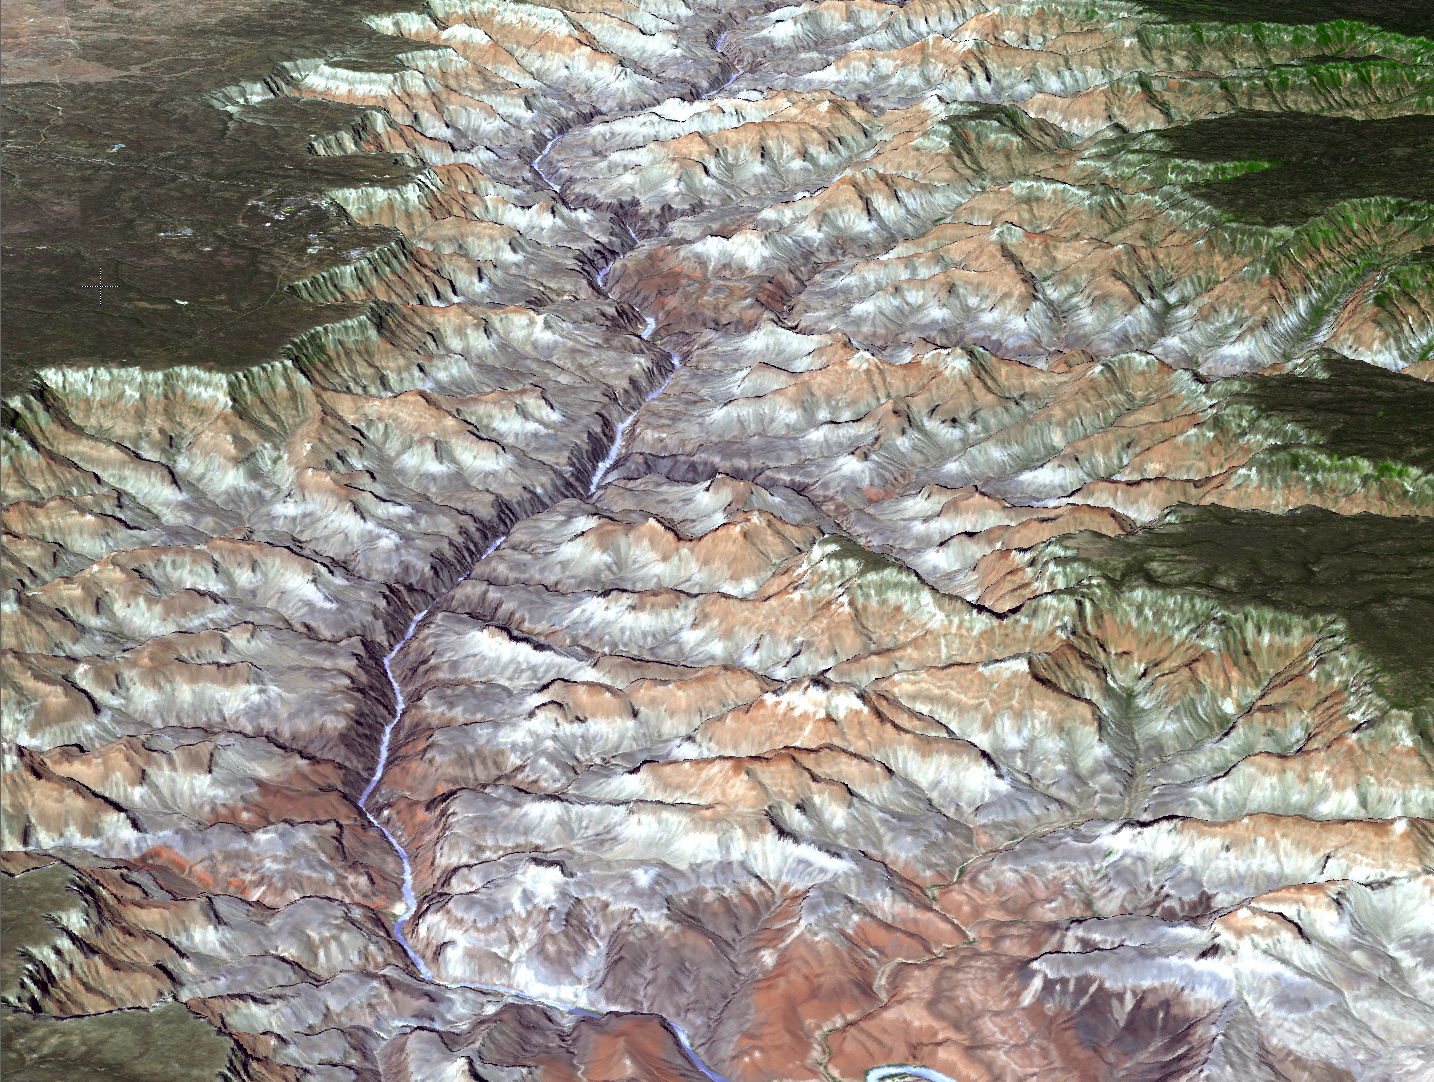

A Spacebird’s-eye View of the Grand Canyon from NASA’s Terra Spacecraft

The Advanced Thermal Emission and Reflection Radiometer (ASTER) instrument on NASA’s Terra spacecraft provided this spacebird’s-eye view of the eastern part of Grand Canyon National Park in northern Arizona in this image, acquired July 14, 2011. In this perspective view looking to the west, the tourist facilities of Grand Canyon Village are visible in the upper left. The higher-elevation North Rim is seen on the right. The canyon is up to 9 miles (14.5 kilometers) wide and 5,600 feet (1,707 meters) deep, attesting to the power of moving water to carve Earth’s surface. This 3-D view was created by draping the ASTER image over a Digital Elevation Model produced from ASTER stereo data .The ASTER image is located near 36 degrees north latitude, 112.1 degrees west longitude.

With its 14 spectral bands from the visible to the thermal infrared wavelength region and its high spatial resolution of 15 to 90 meters (about 50 to 300 feet), ASTER images Earth to map and monitor the changing surface of our planet. ASTER is one of five Earth-observing instruments launched Dec. 18, 1999, on Terra. The instrument was built by Japan’s Ministry of Economy, Trade and Industry. A joint U.S./Japan science team is responsible for validation and calibration of the instrument and data products.

The broad spectral coverage and high spectral resolution of ASTER provides scientists in numerous disciplines with critical information for surface mapping and monitoring of dynamic conditions and temporal change. Example applications are: monitoring glacial advances and retreats; monitoring potentially active volcanoes; identifying crop stress; determining cloud morphology and physical properties; wetlands evaluation; thermal pollution monitoring; coral reef degradation; surface temperature mapping of soils and geology; and measuring surface heat balance.

The U.S. science team is located at NASA’s Jet Propulsion Laboratory, Pasadena, Calif. The Terra mission is part of NASA’s Science Mission Directorate, Washington, D.C.

Credit: NASA/GSFC/METI/ERSDAC/JAROS, and U.S./Japan ASTER Science Team